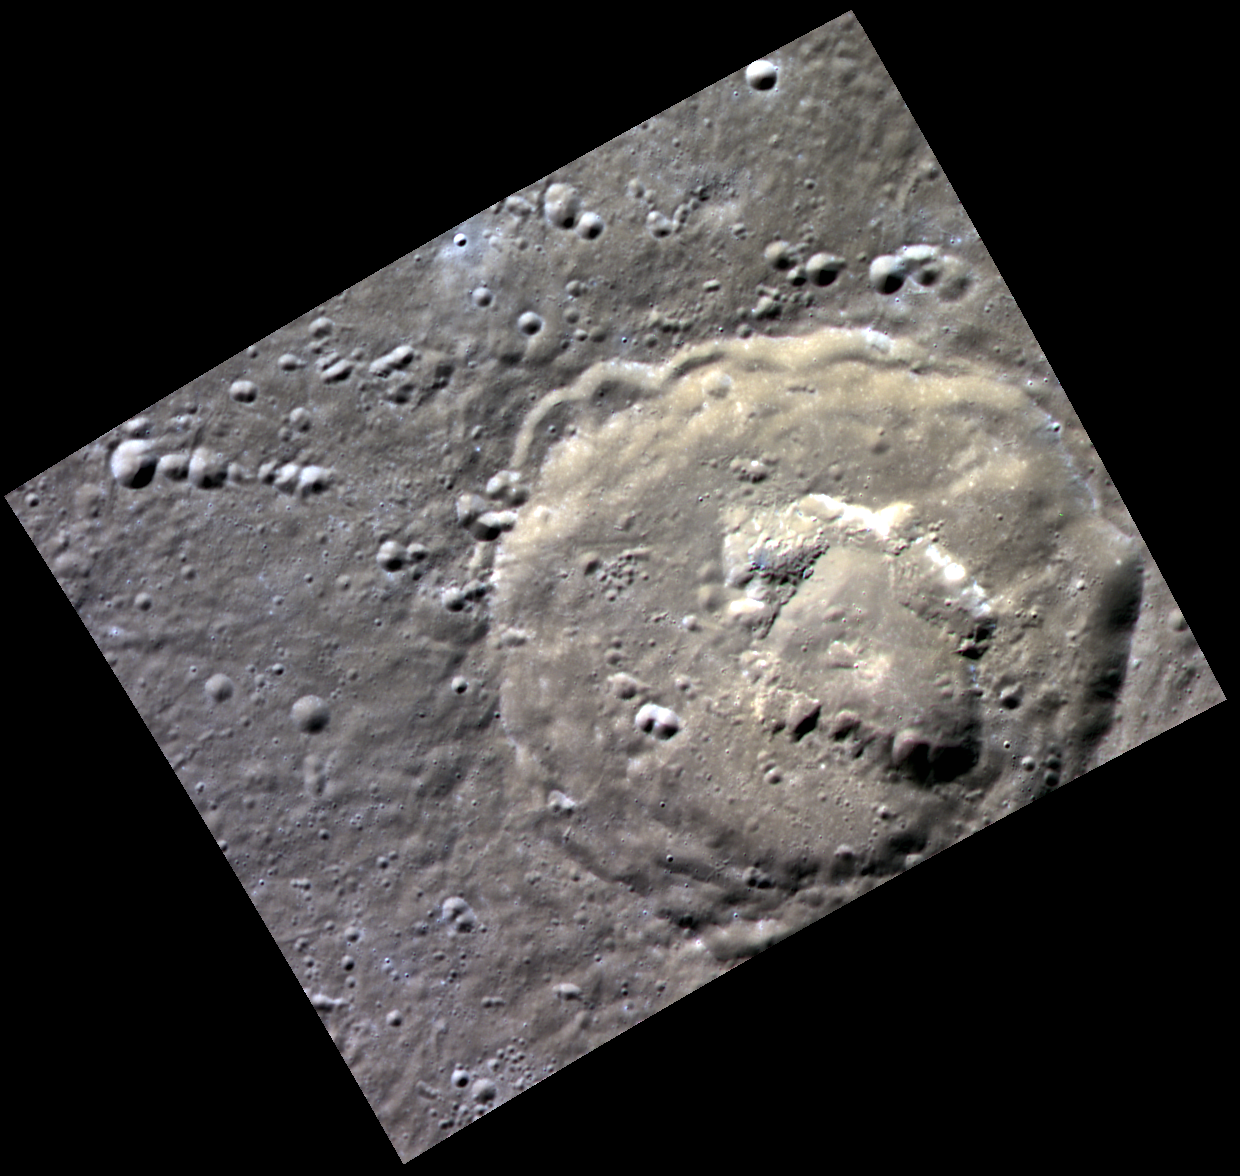

Volcanism in Navoi

Navoi crater, located north of the large Caloris basin, shows signs of past volcanic activity. The orange tint in this image is similar to that associated with features formed by explosive volcanic events. The irregularly shaped depressions on Navoi’s floor also resemble those associated with volcanic explosions, such as within Lermontov, Scarlatti, and Praxiteles.

This image was acquired as part of MDIS’s high-resolution 3-color imaging campaign. The map produced from this campaign complements the 8-color base map (at an average resolution of 1 km/pixel) acquired during MESSENGER’s primary mission by imaging Mercury’s surface in a subset of the color filters at the highest resolution possible. The three narrow-band color filters are centered at wavelengths of 430 nm, 750 nm, and 1000 nm, and image resolutions generally range from 100 to 400 meters/pixel in the northern hemisphere.

Date acquired: October 12, 2014
Image Mission Elapsed Time (MET): 55468134, 55468126, 55468130
Image ID: 7233114, 7233112, 7233113
Instrument: Wide Angle Camera (WAC) of the Mercury Dual Imaging System (MDIS)
WAC filters: 9, 7, 6 (996, 748, 433 nanometers) in red, green, and blue
Center Latitude: 59.24°
Center Longitude: 159.4° E
Resolution: 103 meters/pixel
Scale: Navoi crater has a diameter of 69 kilometers (43 miles)
Incidence Angle: 62.5°
Emission Angle: 0.1°
Phase Angle: 62.5°

The MESSENGER spacecraft is the first ever to orbit the planet Mercury, and the spacecraft’s seven scientific instruments and radio science investigation are unraveling the history and evolution of the Solar System’s innermost planet. During the first two years of orbital operations, MESSENGER acquired over 150,000 images and extensive other data sets. MESSENGER is capable of continuing orbital operations until early 2015.

For information regarding the use of images, see the MESSENGER image use policy.

Credit: NASA/Johns Hopkins University Applied Physics Laboratory/Carnegie Institution of Washington